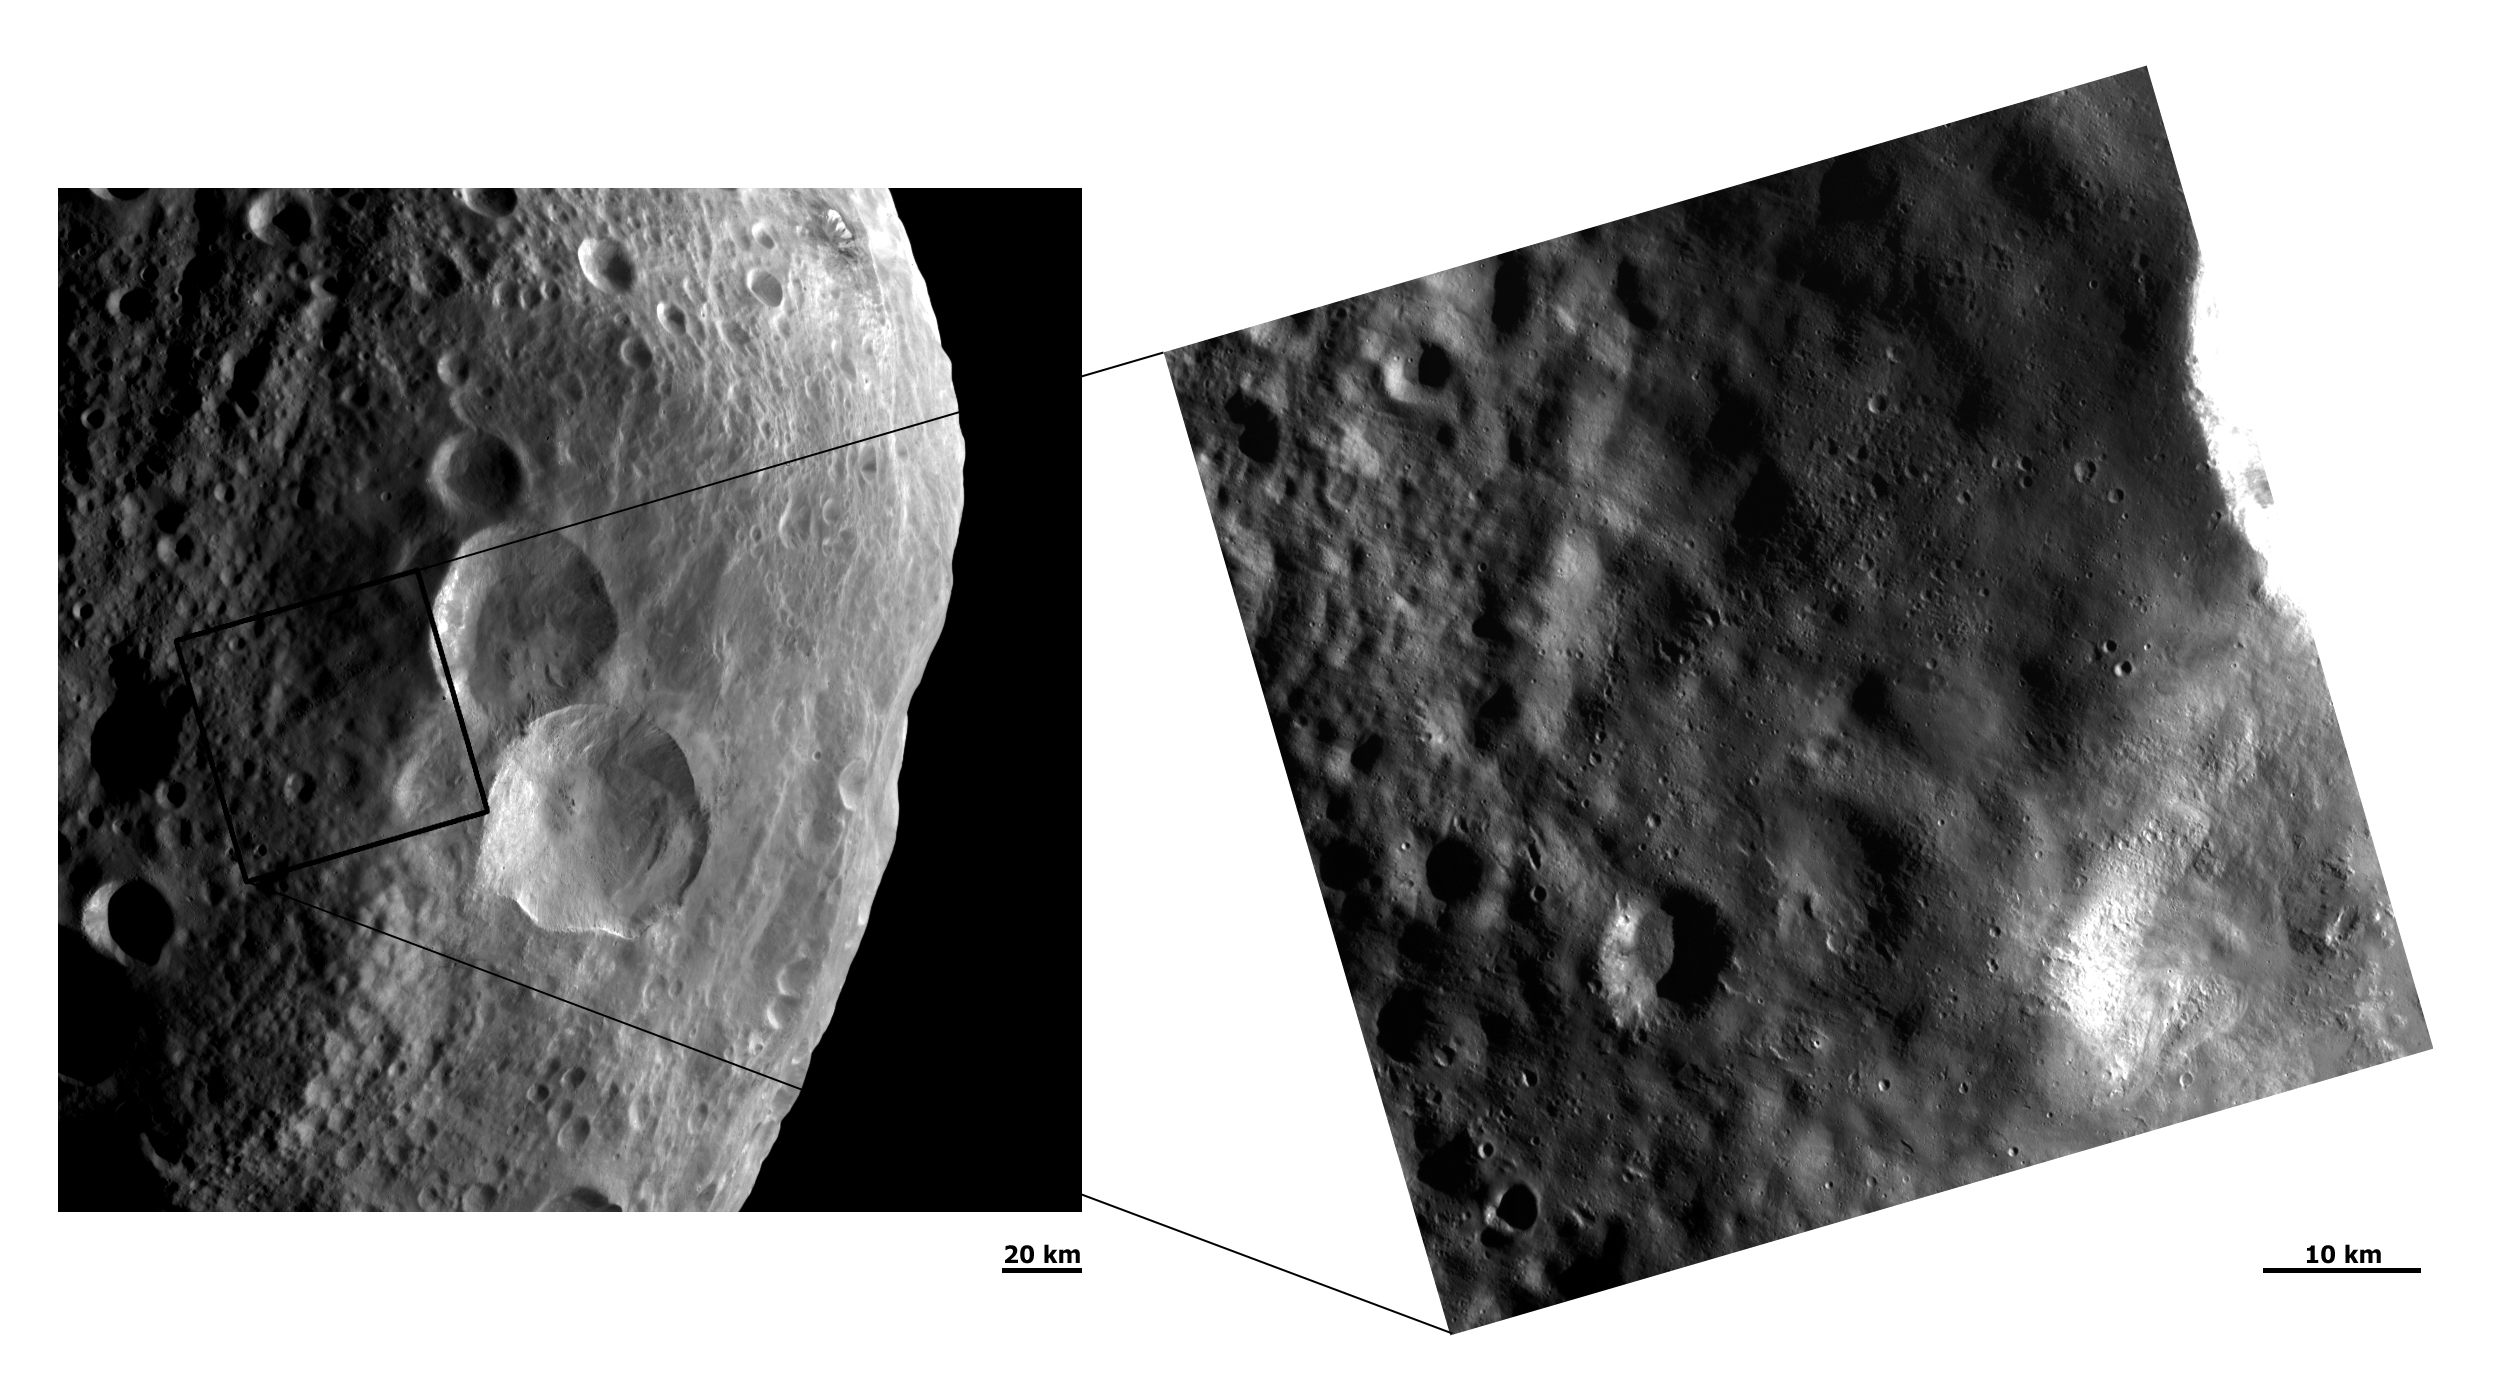

Ejecta Blanket

These Dawn FC (framing camera) images show two different resolution views of the ejecta blanket of Vesta’s “snowman craters.” The snowman-like pattern of these craters is clearly seen in the center of the left hand image. However, the ejecta blanket surrounding these craters is much less obvious in the lower resolution, left hand image. The ejecta blanket is much clearer in the higher resolution right hand image: it is visible as an area of Vesta’s surface which is significantly smoother than the neighboring regions. The ejecta blanket thins towards the top left of this image and consequently Vesta’s surface begins to appear rougher. Some older impacts are seen through the ejecta blanket and the clusters of small, fresh craters on the ejecta blanket are likely secondary impacts. These secondary craters probably formed due to large debris being thrown out of the “snowmen craters” during their formation. The smaller debris which were thrown out formed the ejecta blanket.

NASA’s Dawn spacecraft obtained these images with its framing camera on August 20th and September 20th 2011. These images were taken through the camera’s clear filter. The distance to the surface of Vesta is 2740 km and 673 km and the images have a resolution of about 260 meters and 66 meters per pixel respectively.

The Dawn mission to Vesta and Ceres is managed by NASA’s Jet Propulsion Laboratory, a division of the California Institute of Technology in Pasadena, for NASA’s Science Mission Directorate, Washington D.C. UCLA is responsible for overall Dawn mission science. The Dawn framing cameras have been developed and built under the leadership of the Max Planck Institute for Solar System Research, Katlenburg-Lindau, Germany, with significant contributions by DLR German Aerospace Center, Institute of Planetary Research, Berlin, and in coordination with the Institute of Computer and Communication Network Engineering, Braunschweig. The Framing Camera project is funded by the Max Planck Society, DLR, and NASA/JPL.

Credit: NASA/JPL-Caltech/UCLA/MPS/DLR/IDA